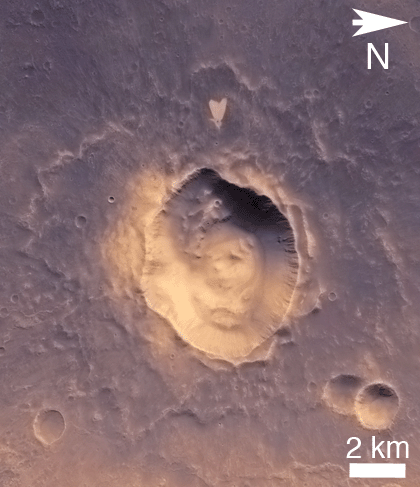

Heart-Shaped Feature in Arabia Terra (Wide View)

This picture of a heart-shaped feature in Arabia Terra on Mars was taken on May 23, 2010, by the Context Camera (CTX) on NASA’s Mars Reconnaissance Orbiter. A small impact crater near the tip of the heart is responsible for the formation of the bright, heart-shaped feature. When the impact occurred, darker material on the surface was blown away, and brighter material beneath it was revealed. Some of this brighter material appears to have flowed further downslope to form the heart shape, as the small impact occurred on the ejecta blanket of a much larger impact crater.

The heart-shaped feature is about 1 kilometer (0.6 mile) long and is centered at 21.9 degrees north latitude, 12.7 degrees west longitude.

These pictures are subframes of the full CTX image B21_017910_2002_XI_20N012W, taken just at the start of northern summer on Mars. North is to the right, and illumination is from the upper right. The CTX image has been colorized using a look-up table based on Mars Orbiter Camera red and blue wide angle images that maps albedo to color.

The Context Camera was provided by and is operated by Malin Space Science Systems, San Diego, Calif. NASA’s Jet Propulsion Laboratory, a division of the California Institute of Technology, Pasadena, Calif., manages the Mars Reconnaissance Orbiter for the NASA Science Mission Directorate, Washington. Lockheed Martin Space Systems, Denver, built the spacecraft and operates it in partnership with JPL.

Credit: NASA/JPL-Caltech/MSSS